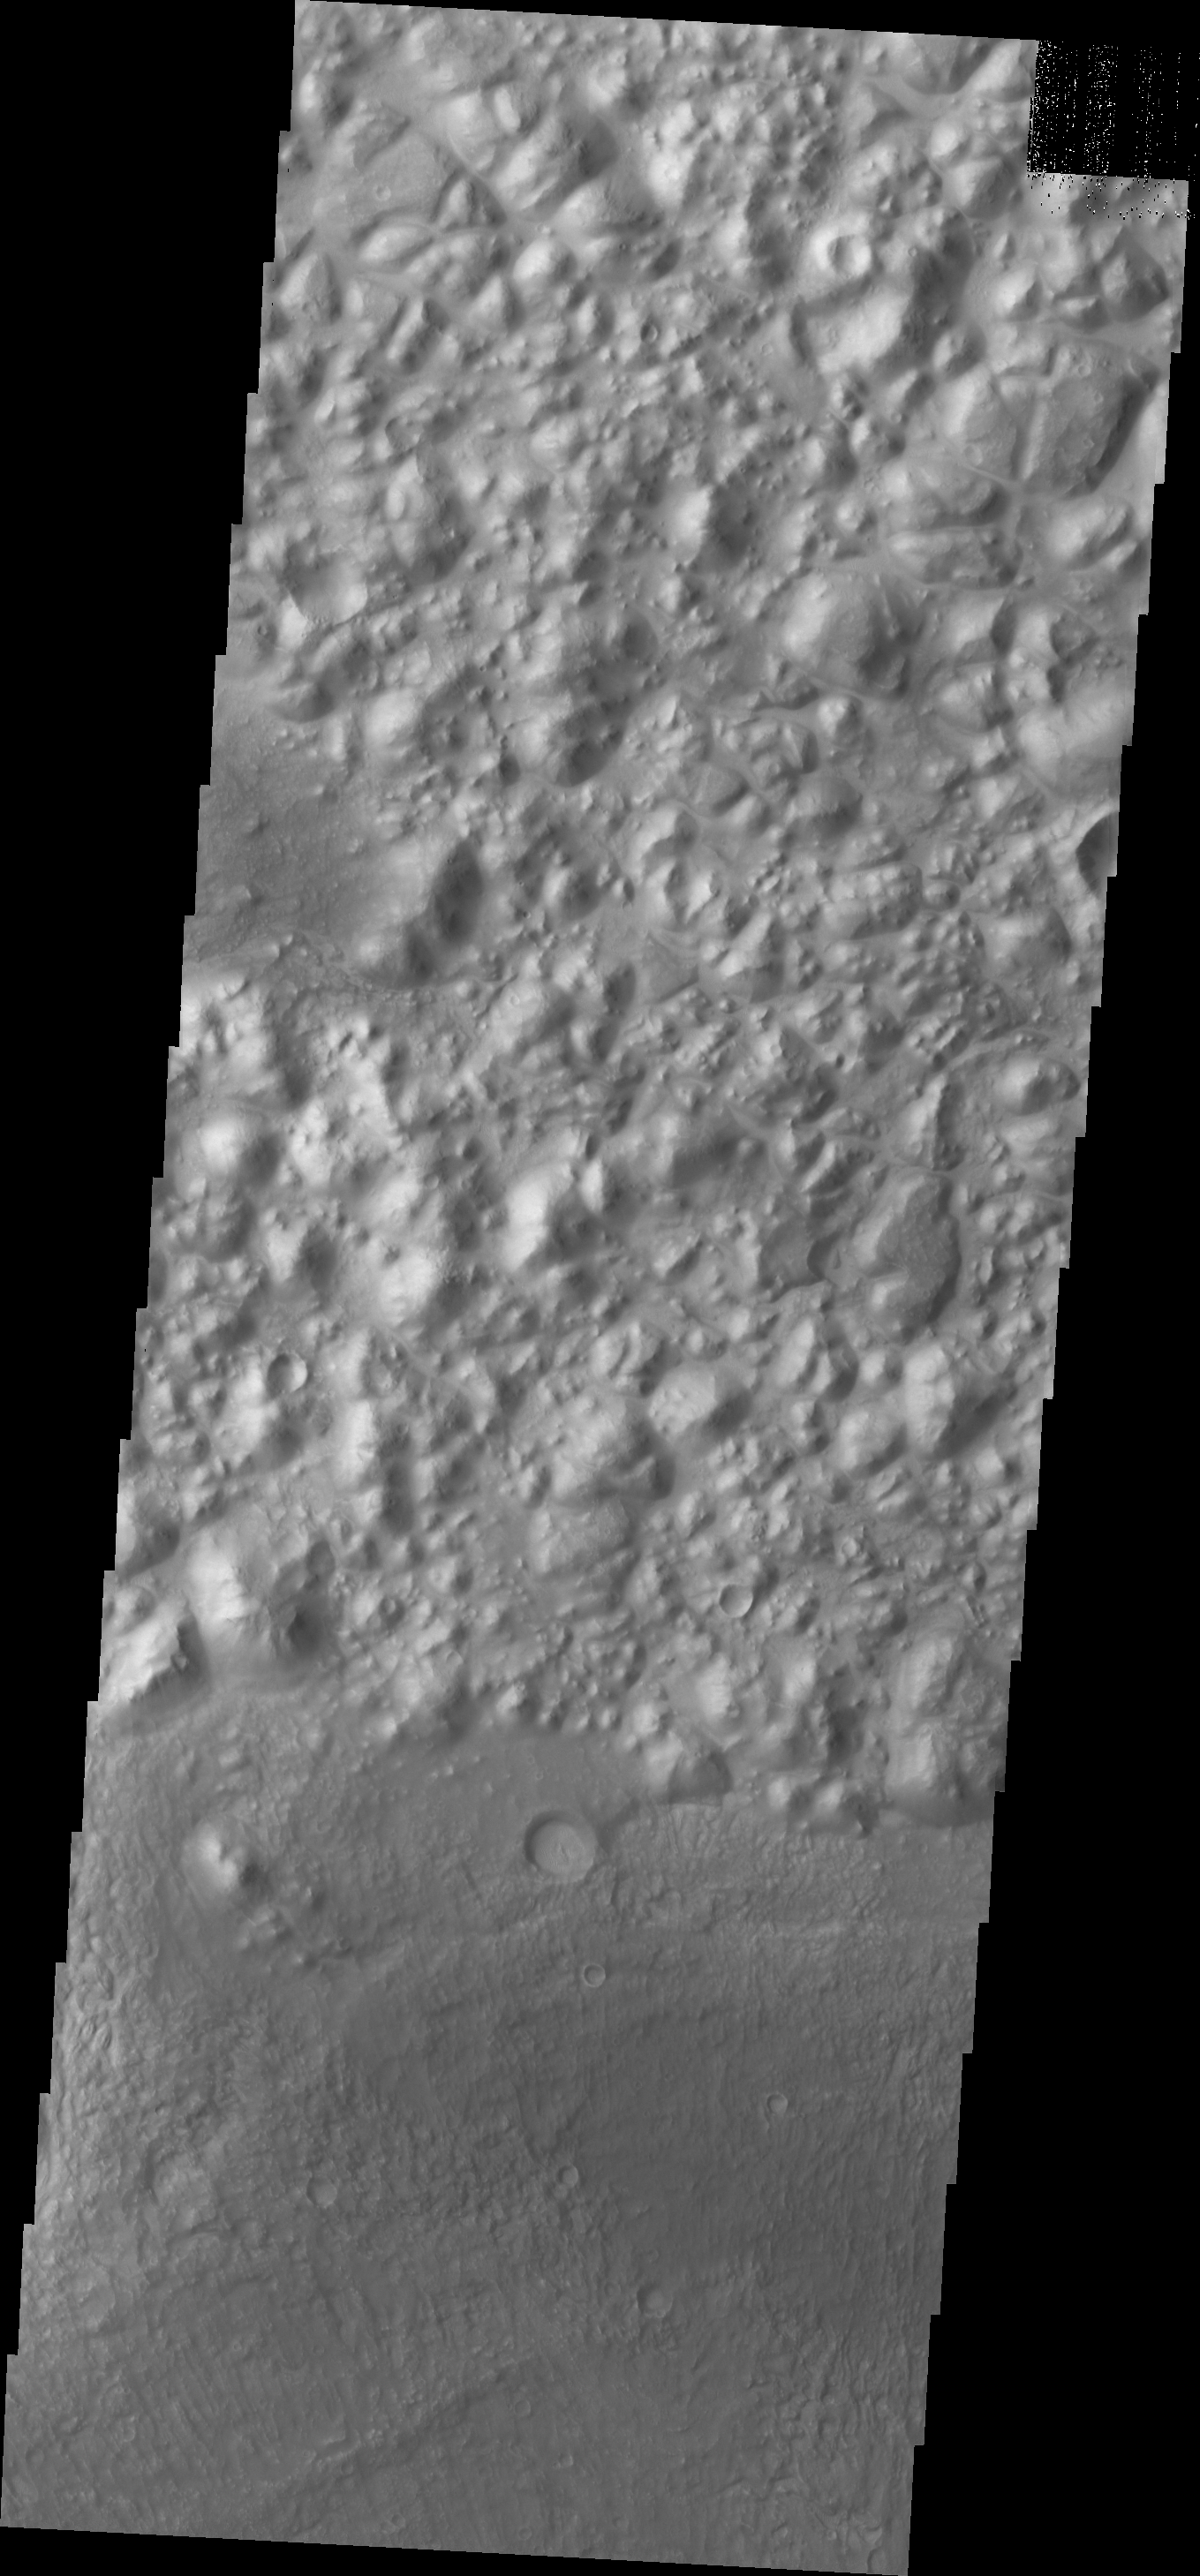

Chaos

This region of chaos is located southeast of Tempe Terra.

Credit: NASA/JPL/ASU